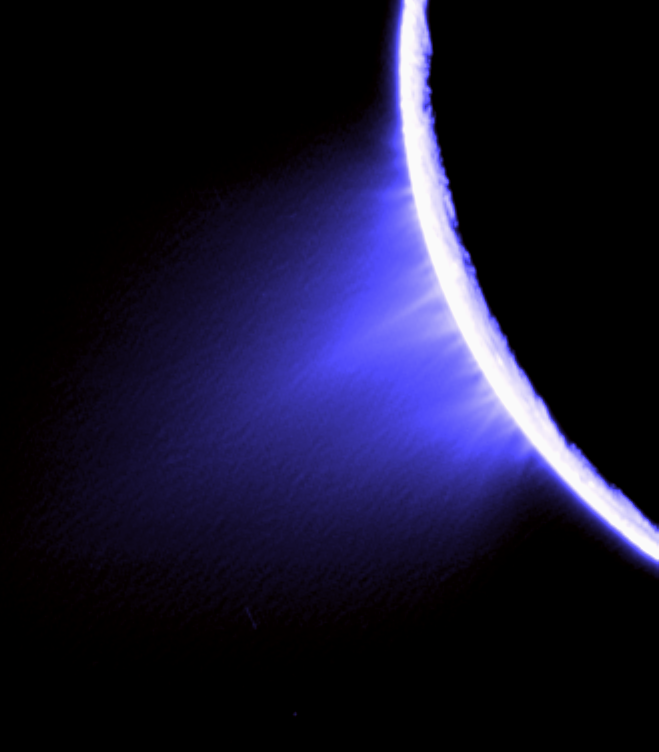

Jet Blue

Cassini imaging scientists used views like this one to help them identify the source locations for individual jets spurting ice particles, water vapor and trace organic compounds from the surface of Saturn’s moon Enceladus.

Their study — published in the Oct. 11, 2007, issue of the journal Nature — identifies eight source locations, all on the prominent tiger stripe fractures, or sulci, in the moon’s south polar region. Some of the sources occur in regions not yet observed by Cassini’s composite infrared spectrometer, and the researchers predict that future Cassini observations of those locations will find elevated temperatures.

This false-color view was created by combining three clear filter images taken at nearly the same time as PIA07759. This image product was then specially processed to enhance the individual jets that compose the plume. (PIA07759 was instead processed to reveal subtleties in the brightness of the overall plume that comprises the jets.) Some artifacts due to the processing are present in the image. The final product was colored as blue for dramatic effect.

The images were acquired with the Cassini spacecraft narrow-angle camera on Nov. 27, 2005 at a distance of approximately 148,000 kilometers (92,000 miles) from Enceladus and at a sun-Enceladus-spacecraft, or phase, angle of 161 degrees. Scale in the original images is about 880 meters (0.5 mile) per pixel. This view has been magnified by a factor of two from the original images.

The Cassini-Huygens mission is a cooperative project of NASA, the European Space Agency and the Italian Space Agency. The Jet Propulsion Laboratory, a division of the California Institute of Technology in Pasadena, manages the mission for NASA’s Science Mission Directorate, Washington, D.C. The Cassini orbiter and its two onboard cameras were designed, developed and assembled at JPL. The imaging operations center is based at the Space Science Institute in Boulder, Colo.

Credit: NASA/JPL/Space Science Institute